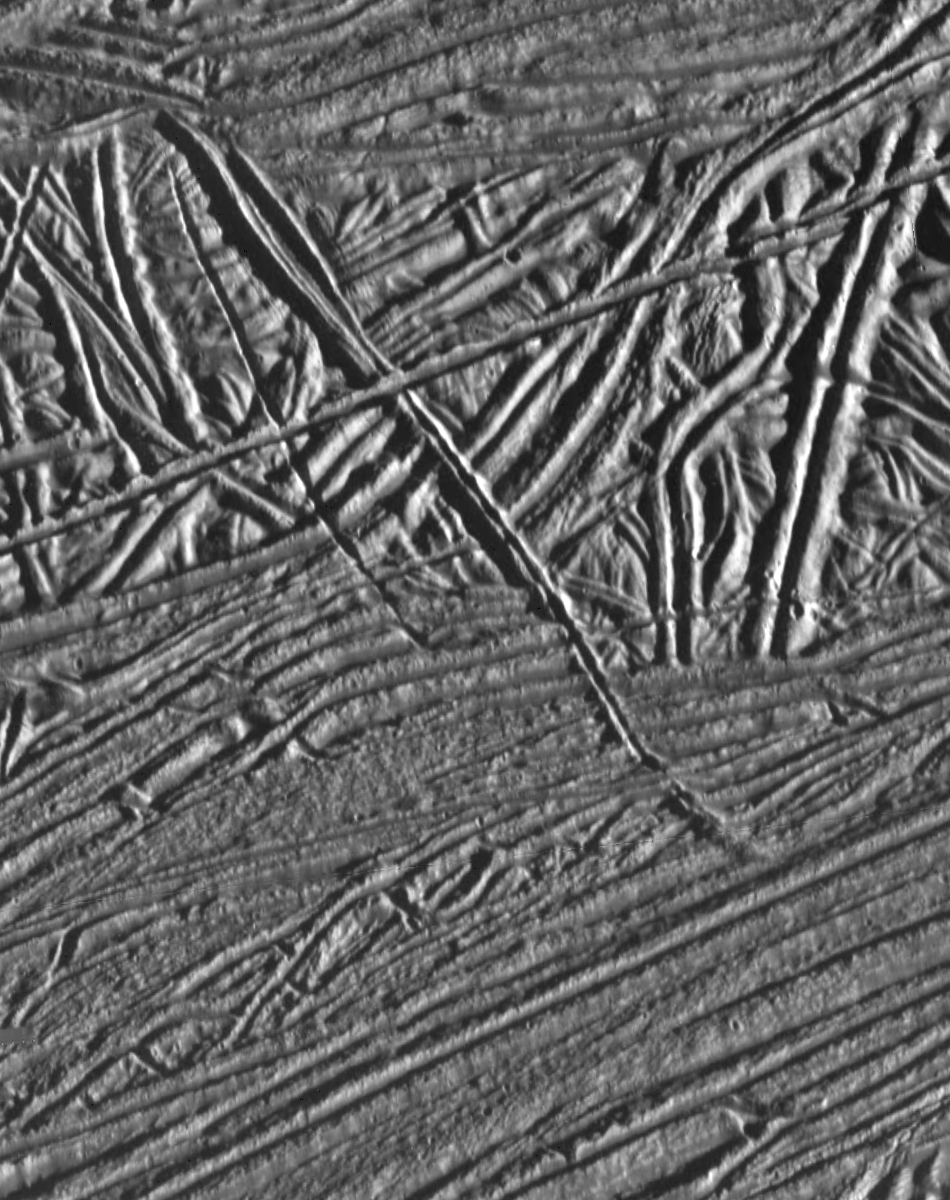

Cross-cutting Relationships of Surface Features on Europa

This image of Jupiter’s moon Europa shows a very complex terrain of ridges and fractures. The absence of large craters and the low number of small craters indicates that this surface is geologically young. The relative ages of the ridges can be determined by using the principle of cross-cutting relationships; i.e. older features are cross-cut by younger features. Using this principle, planetary geologists are able to unravel the sequence of events in this seemingly chaotic terrain to unfold Europa’s unique geologic history.

The spacecraft Galileo obtained this image on February 20, 1997. The area covered in this image is approximately 11 miles (18 kilometers) by 8.5 miles (14 kilometers) across, near 15 North, 273 West. North is toward the top of the image, with the sun illuminating from the right.

The Jet Propulsion Laboratory, Pasadena, CA manages the mission for NASA’s Office of Space Science, Washington, DC.

Credit: NASA/JPL